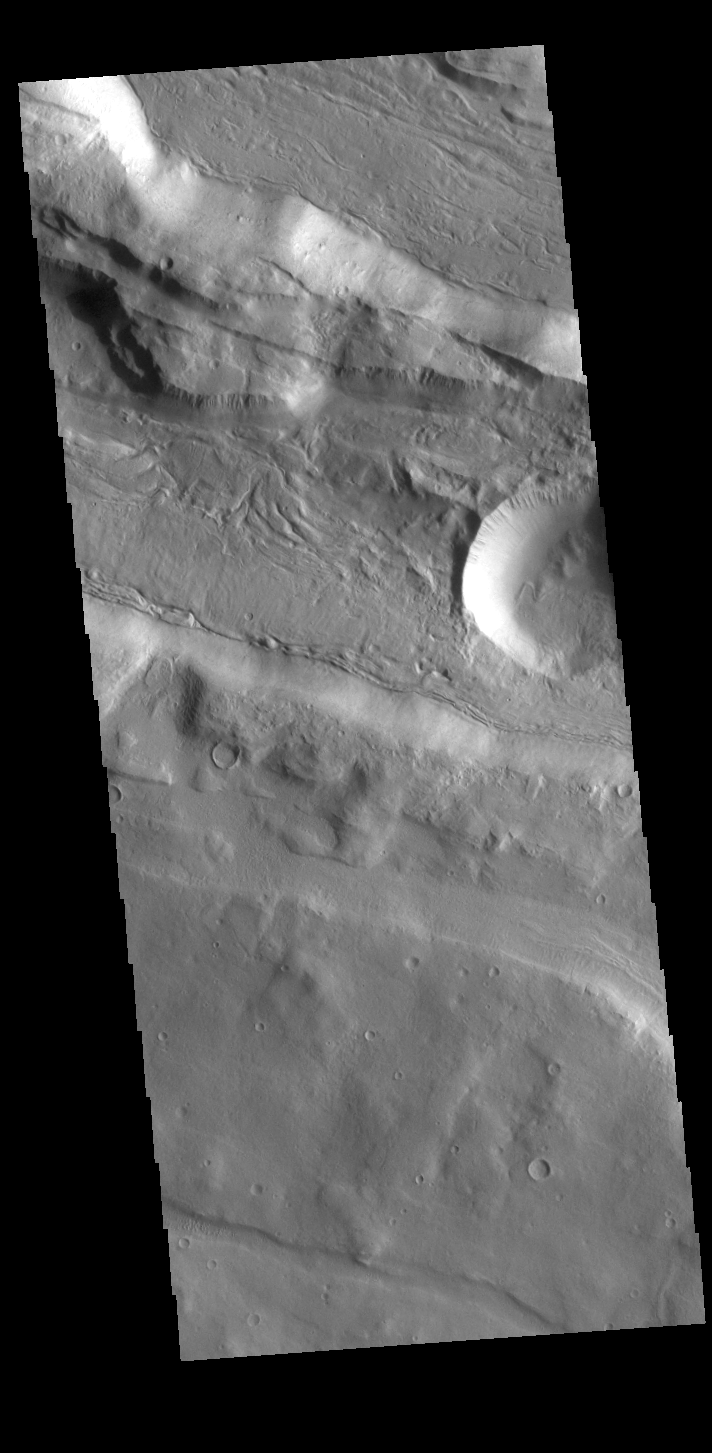

Acheron Fossae

This VIS shows part of Acheron Fossae. Acheron Fossae is the highly fractured, faulted and deformed terrain located 1,050 kilometers (650 miles) north of the large shield volcano Olympus Mons. Lava flows from Olympus Mons at the base of Acheron Fossae show that the fossae predate the flows. The scarps visible in this image are approximately one kilometer (3,300 feet) high.

Credit: NASA/JPL-Caltech/ASU